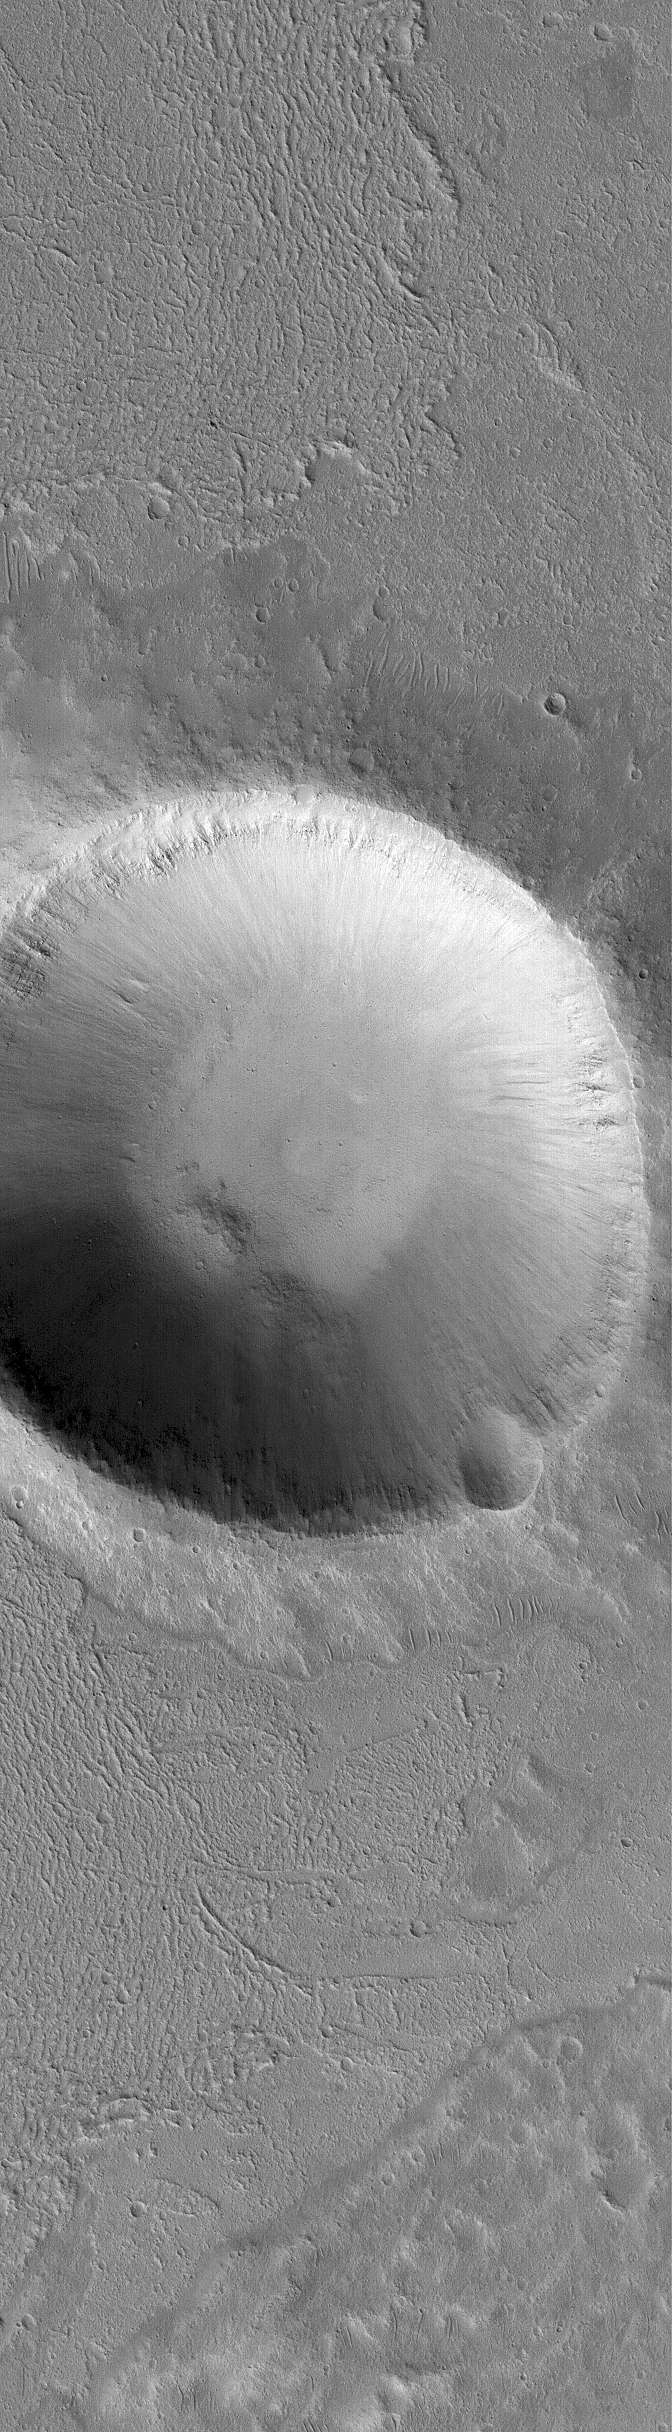

Crater and Flows

29 October 2005
This Mars Global Surveyor (MGS) Mars Orbiter Camera (MOC) image shows a crater surrounded by thin flows in southeastern Kasei Valles. The flows might have been lava or mud. The picture was acquired in August 2005.

Location near: 14.2°N, 75.1°W
Image width: width: ~3 km (~1.9 mi)
Illumination from: left/lower left
Season: Northern Autumn

Credit: NASA/JPL/Malin Space Science Systems